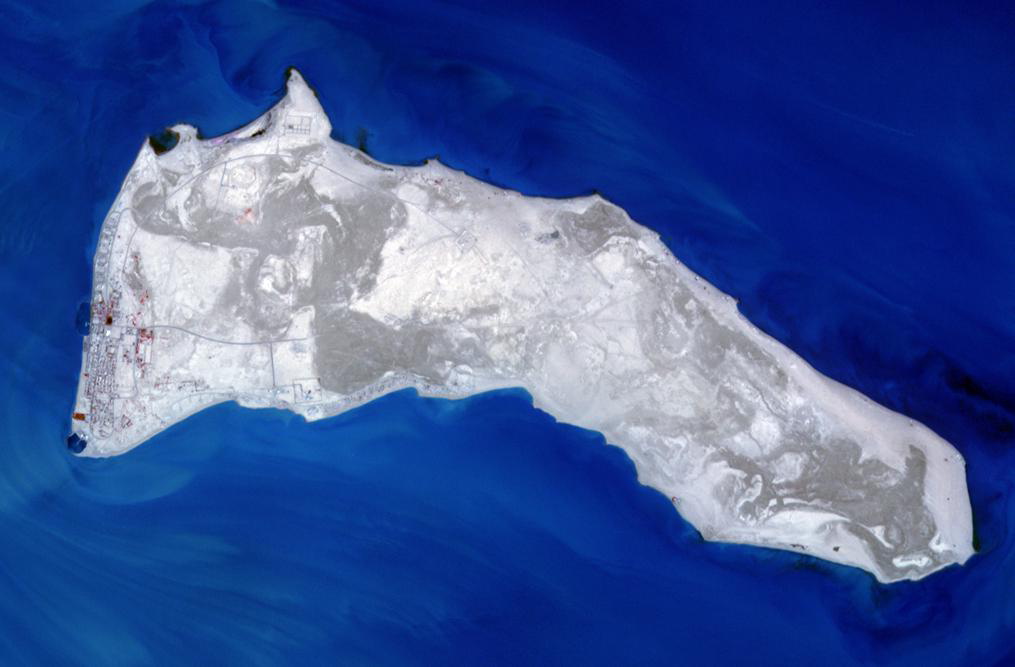

Failaka Island, Kuwait

Kuwait’s Failaka Island is located 50 km southeast of the spot where the Tigris and Euphrates Rivers empty into the Persian Gulf. For thousands of years the island has been a strategic prize to control the lucrative trade that passed up and down the Perisan Gulf.

With its 14 spectral bands from the visible to the thermal infrared wavelength region and its high spatial resolution of 15 to 90 meters (about 50 to 300 feet), ASTER images Earth to map and monitor the changing surface of our planet. ASTER is one of five Earth-observing instruments launched Dec. 18, 1999, on Terra. The instrument was built by Japan’s Ministry of Economy, Trade and Industry. A joint U.S./Japan science team is responsible for validation and calibration of the instrument and data products.

The broad spectral coverage and high spectral resolution of ASTER provides scientists in numerous disciplines with critical information for surface mapping and monitoring of dynamic conditions and temporal change. Example applications are: monitoring glacial advances and retreats; monitoring potentially active volcanoes; identifying crop stress; determining cloud morphology and physical properties; wetlands evaluation; thermal pollution monitoring; coral reef degradation; surface temperature mapping of soils and geology; and measuring surface heat balance.

The U.S. science team is located at NASA’s Jet Propulsion Laboratory, Pasadena, Calif. The Terra mission is part of NASA’s Science Mission Directorate, Washington, D.C.

Credit: NASA/GSFC/METI/ERSDAC/JAROS, and U.S./Japan ASTER Science Team